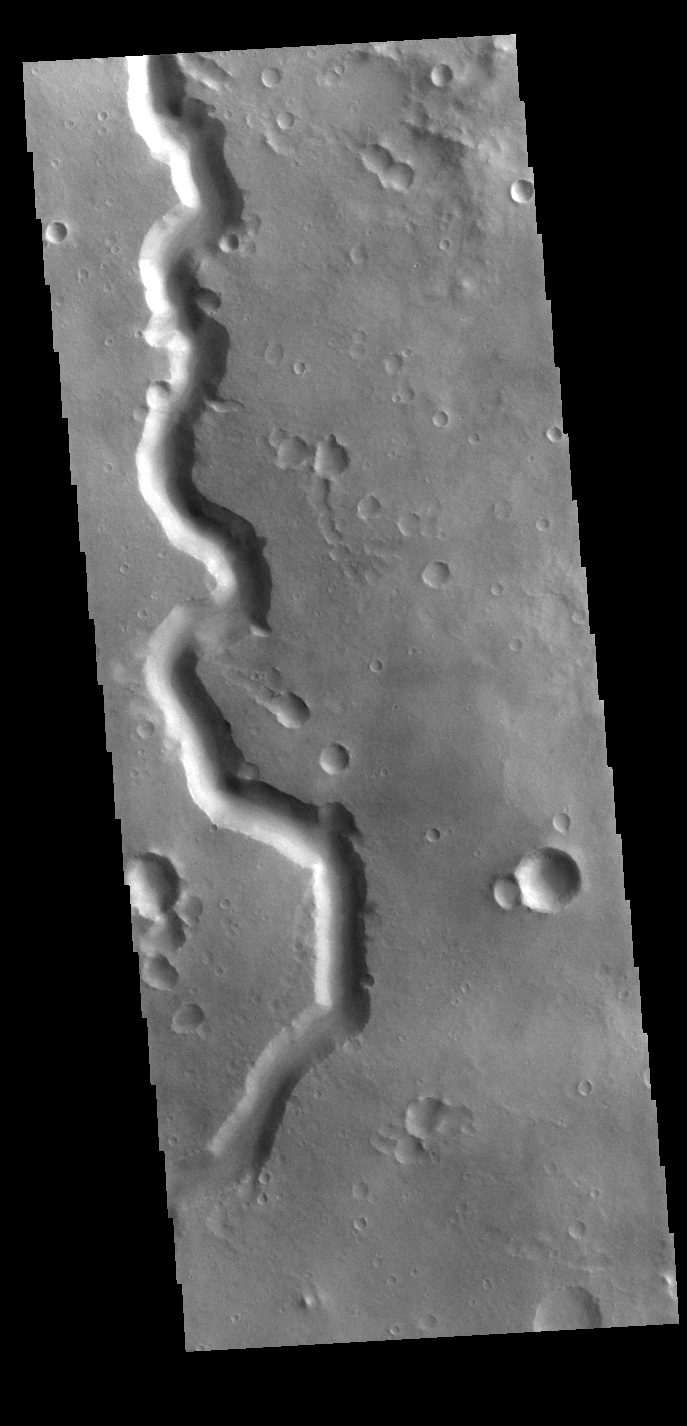

Nanedi Valles

This VIS image shows a section of Nanedi Valles. Located In Xanthe Terra, the channel system is 508 km (315 miles) long. Nanedi Valles contains two large channels that join together as the elevation drops near Chryse Planitia.

Credit: NASA/JPL-Caltech/ASU